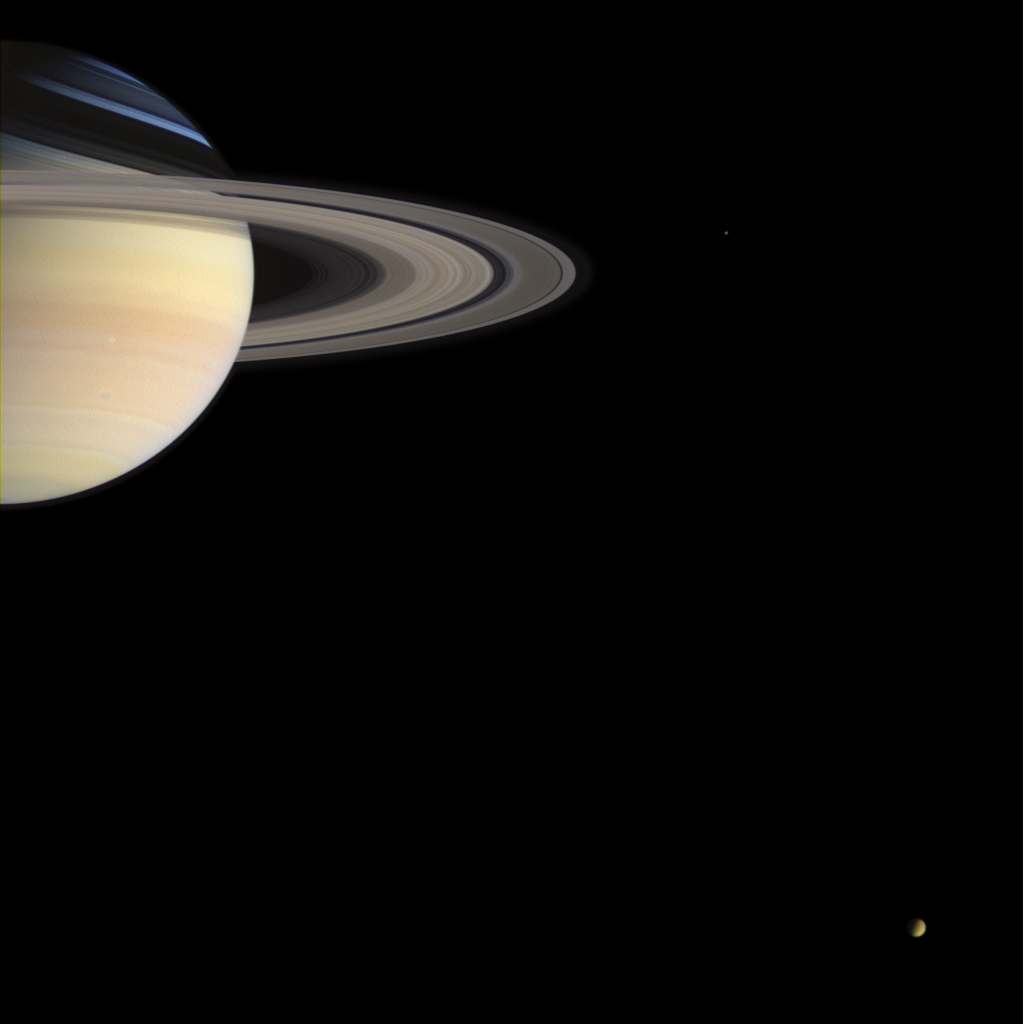

Cassini’s Holiday Greetings

From its station nearly 1.2 billion kilometers (746 million miles) from Earth, the stalwart Cassini spacecraft sends holiday greetings to Earth with this lovely color portrait of Saturn and two of its moons.

The 2004 holiday season marks the close of a miraculous year that saw the end of Cassini’s long journey across the solar system and the beginning of its adventures in orbit around Saturn. In a triumph of human achievement, the Cassini mission has already returned thousands of images and has begun to uncover the mysteries of the Saturn system. This color portrait serves as reminder of the Saturnian places we have already seen and the promise of future discovery at Titan when the European Space Agency’s Huygens probe arrives at Titan on Jan. 14, 2005.

The image shows the majestic ringed planet, with bands of colorful clouds in its southern hemisphere. The planet’s northern extremes have a cool bluish hue, due to scattering of blue wavelengths of sunlight by the cloud-free upper atmosphere there. Long shadows of the icy rings stretch across the north.

A grayish, oval-shaped storm is visible in Saturn’s southern hemisphere and is easily 475 kilometers (295 miles) across – the size of some hurricanes on Earth.

Titan (5,150 kilometers, or 3,200 miles across) is visible near lower right with its thick, orange-colored atmosphere, and faint Mimas (398 kilometers, or 247 miles across) appears just right of the rings’ outer edge.

Images taken in the red, green and blue filters with the Cassini spacecraft wide angle camera on Dec. 14, 2004, were combined to create this color view at a distance of approximately 719,000 kilometers (447,000 miles) from Saturn. The image scale is 43 kilometers (27 miles) per pixel.

The Cassini-Huygens mission is a cooperative project of NASA, the European Space Agency and the Italian Space Agency. The Jet Propulsion Laboratory, a division of the California Institute of Technology in Pasadena, manages the mission for NASA’s Science Mission Directorate, Washington, D.C. The Cassini orbiter and its two onboard cameras were designed, developed and assembled at JPL. The imaging team is based at the Space Science Institute, Boulder, Colo.

Credit: NASA/JPL/Space Science Institute